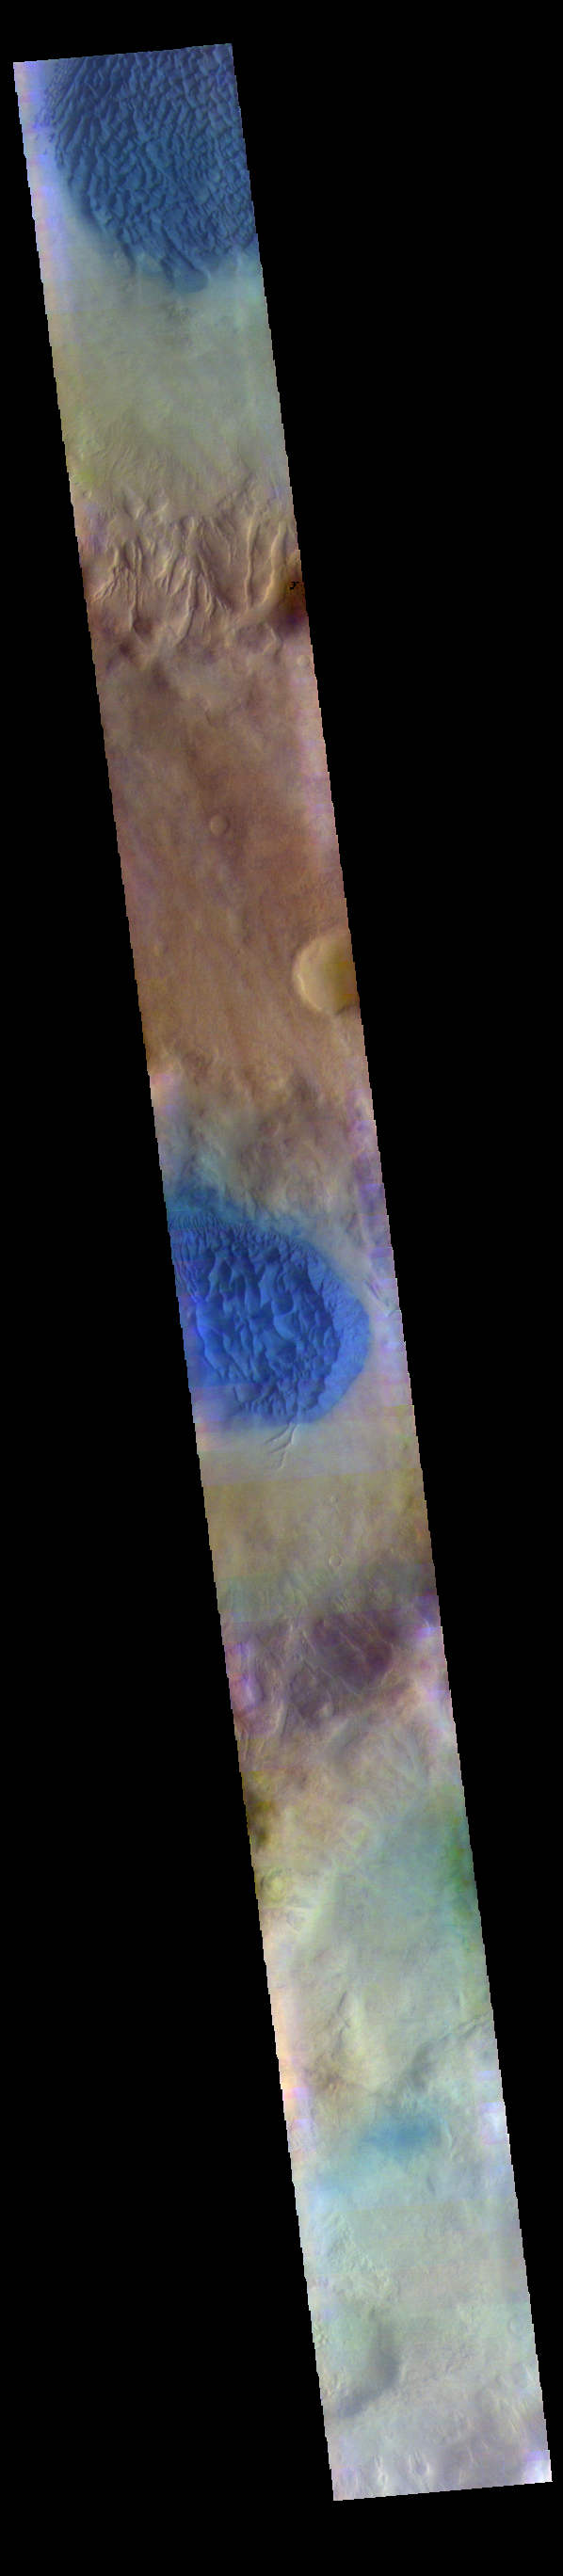

Noachis Terra Crater Dunes – False Color

The THEMIS VIS camera contains 5 filters. The data from different filters can be combined in multiple ways to create a false color image. These false color images may reveal subtle variations of the surface not easily identified in a single band image. Today’s false color image shows dunes in several craters in Noachis Terra. As with other craters in this region, large mounds of sand dunes are located on the crater floors. Wind directions that blow from east south east to west north west (lower right corner to upper left corner of the image) are arising from Hellas Planitia.

Credit: NASA/JPL-Caltech/ASU